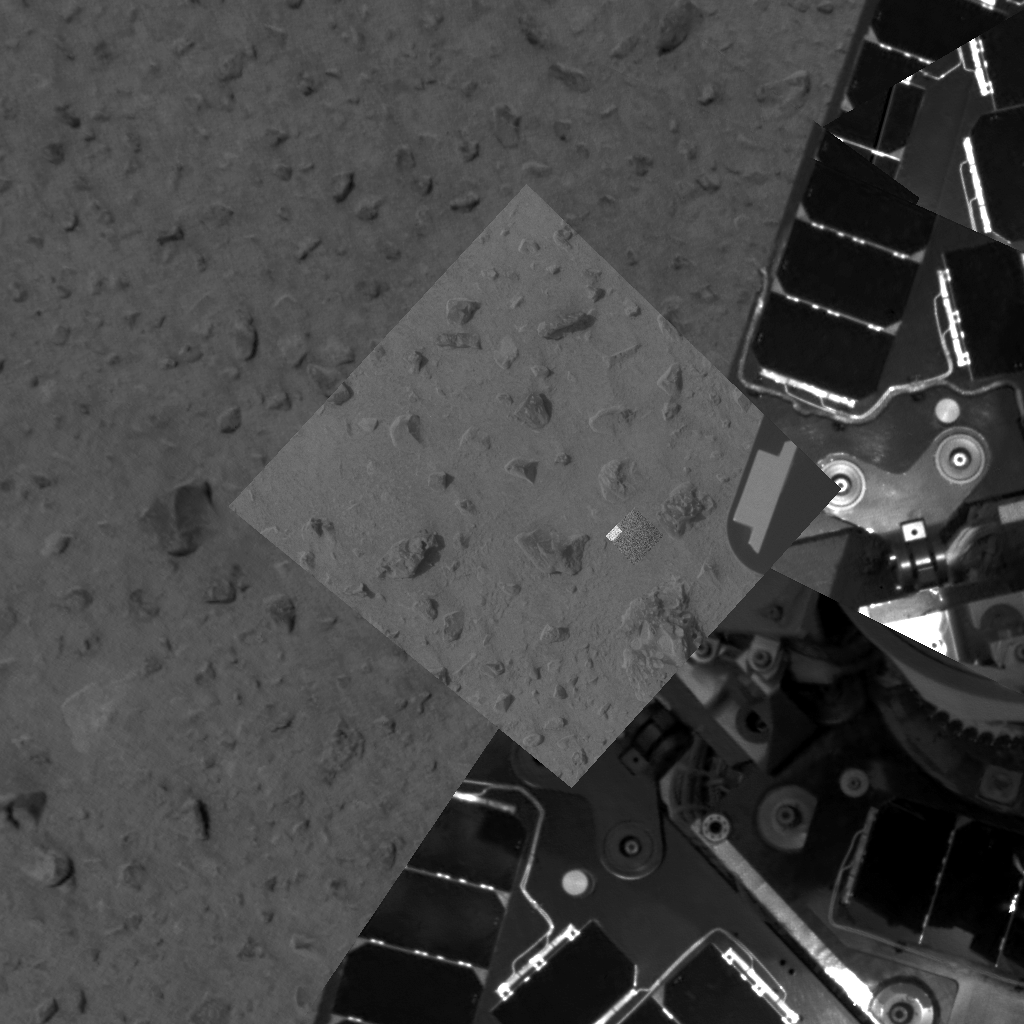

First Patch of Probed Soil

This image taken by the panoramic camera on the Mars Exploration Rover Spirit highlights the first patch of soil examined by the rover’s microscopic imager. The imager is located on the rover’s instrument deployment device, or “arm.” The rover can be seen to the right. Engineers first deployed the arm early Friday morning, Jan. 16, 2004.

Credit: NASA/JPL/Cornell